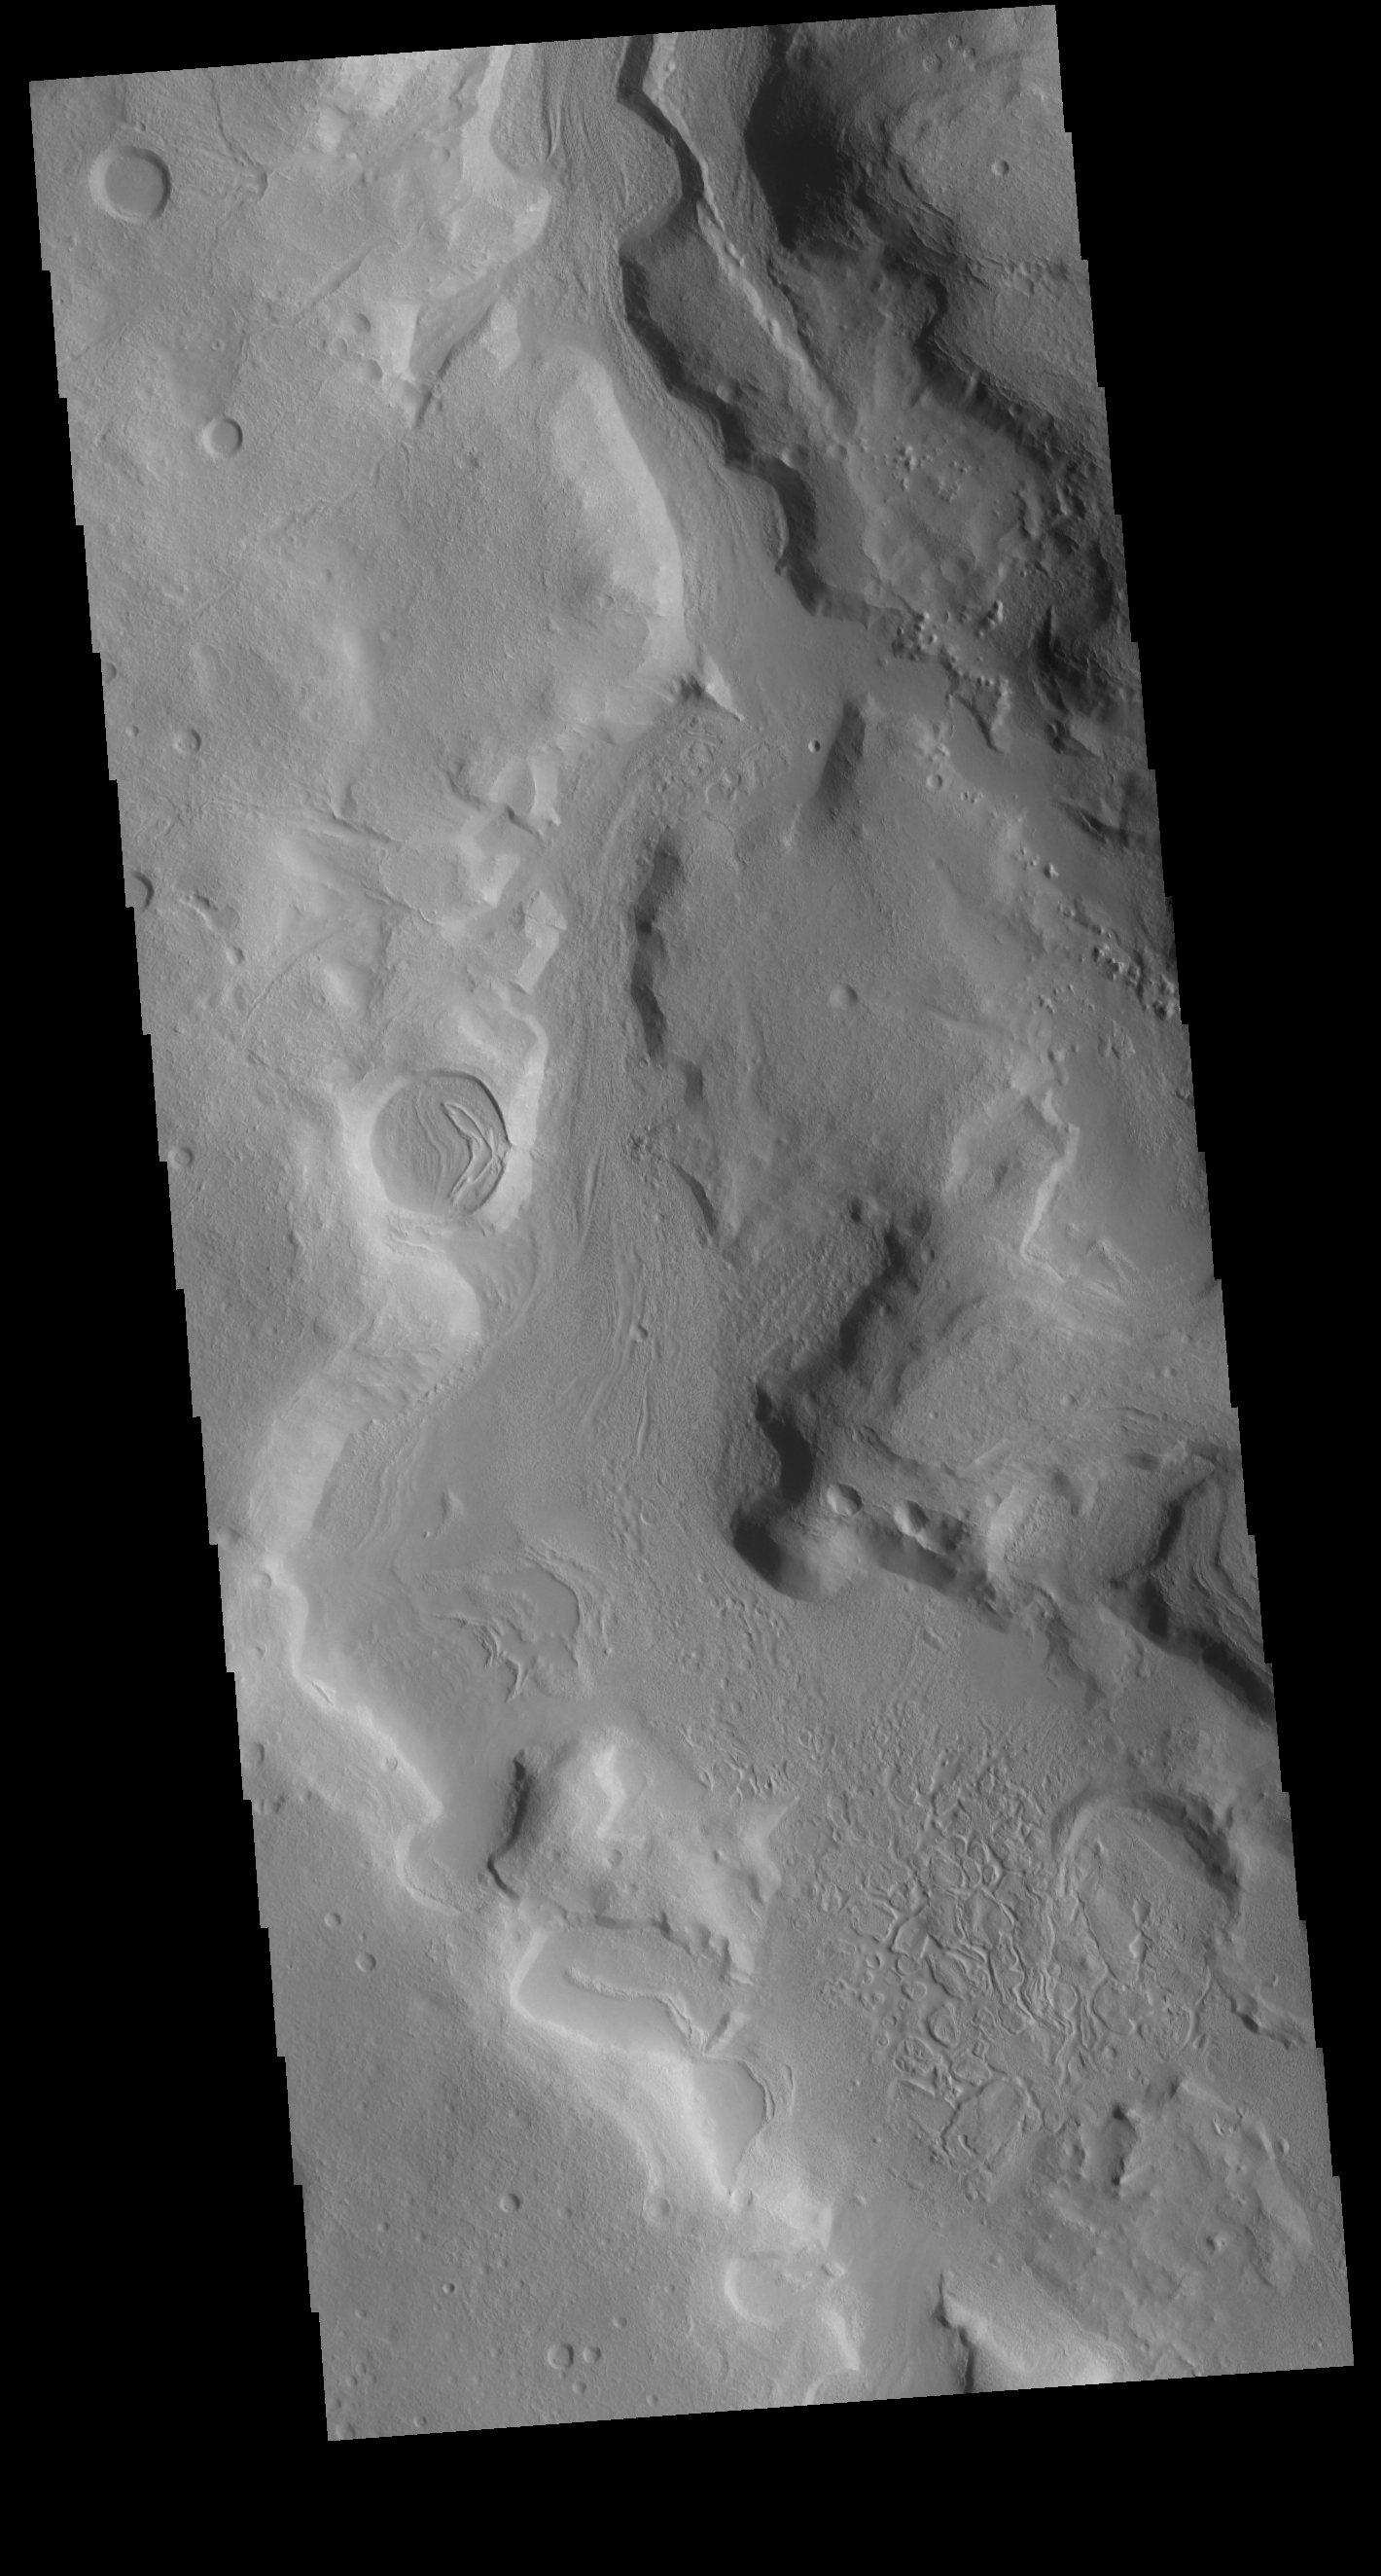

Terra Sabaea Channel

This VIS image shows an unnamed channel located in northern Terra Sabaea. Many channels dissect this complex region between the higher elevations of Terra Sabaea and the lowlands of the northern plains.

Credit: NASA/JPL-Caltech/ASU